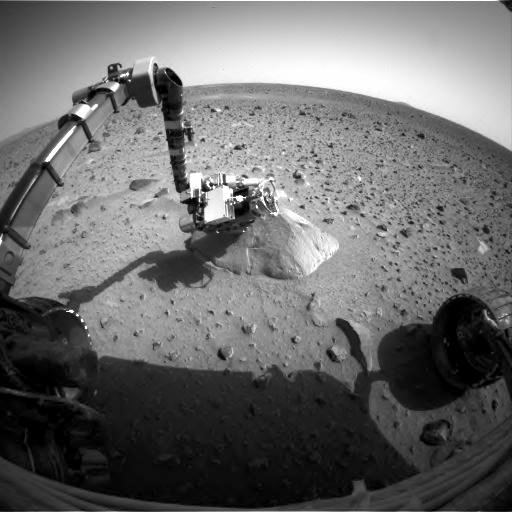

Recovering Spirit Sends a New Picture

NASA’s Mars Exploration Rover Spirit took and returned this image on January 28, 2004, the first picture from Spirit since problems with communications began a week earlier. The image from the rover’s front hazard identification camera shows the robotic arm extended to the rock called Adirondack. As it had been instructed a week earlier, the Moessbauer spectrometer, an instrument for identifying the minerals in rocks and soils, is still placed against the rock. Engineers are working to restore Spirit to working order so that the rover can resume the scientific exploration of its landing area.

Credit: NASA/JPL